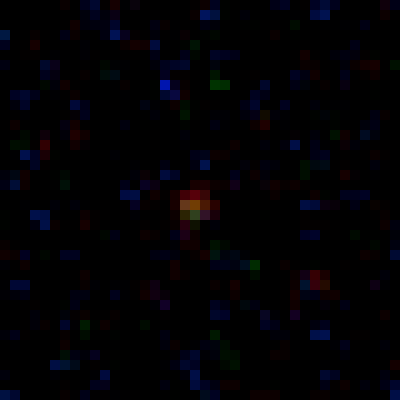

Lensed Object MACS0647-JD3

Object Name: MACS0647-JD
Object Description: z=11 Galaxy Candidate
Instrument: HST/ACS/WFC and HST/WFC3/IR
Filters: ACS/WFC: F435W (B), F475W (g), F555W (V), F606W (V), F625W (r), F775W (I), F814W (I), and F850LP (z) WFC3/IR: F105W (Y), F110W (YJ), F125W (J), F140W (JH), and F160W (H)
Exposure Time: 27.5 hours

This image is a composite of separate exposures acquired by the ACS and WFC3 instruments. Several filters were used to sample various wavelengths. The color results from assigning different hues (colors) to each monochromatic (grayscale) image associated with an individual filter. In this case, the assigned colors are: Blue: ACS/WFC F435W (B) + F475W (g) + F555W (V) + F606W (V) + F625W (r) Green: ACS/WFC F775W (I) + F814W (I) + F850LP (z), and WFC3/IR F105W (Y) + F110W (YJ) + F125W (J) Red: WFC3/IR F140W (JH) + F160W (H)

Credit: NASA, ESA, M. Postman and D. Coe (STScI), and the CLASH Team